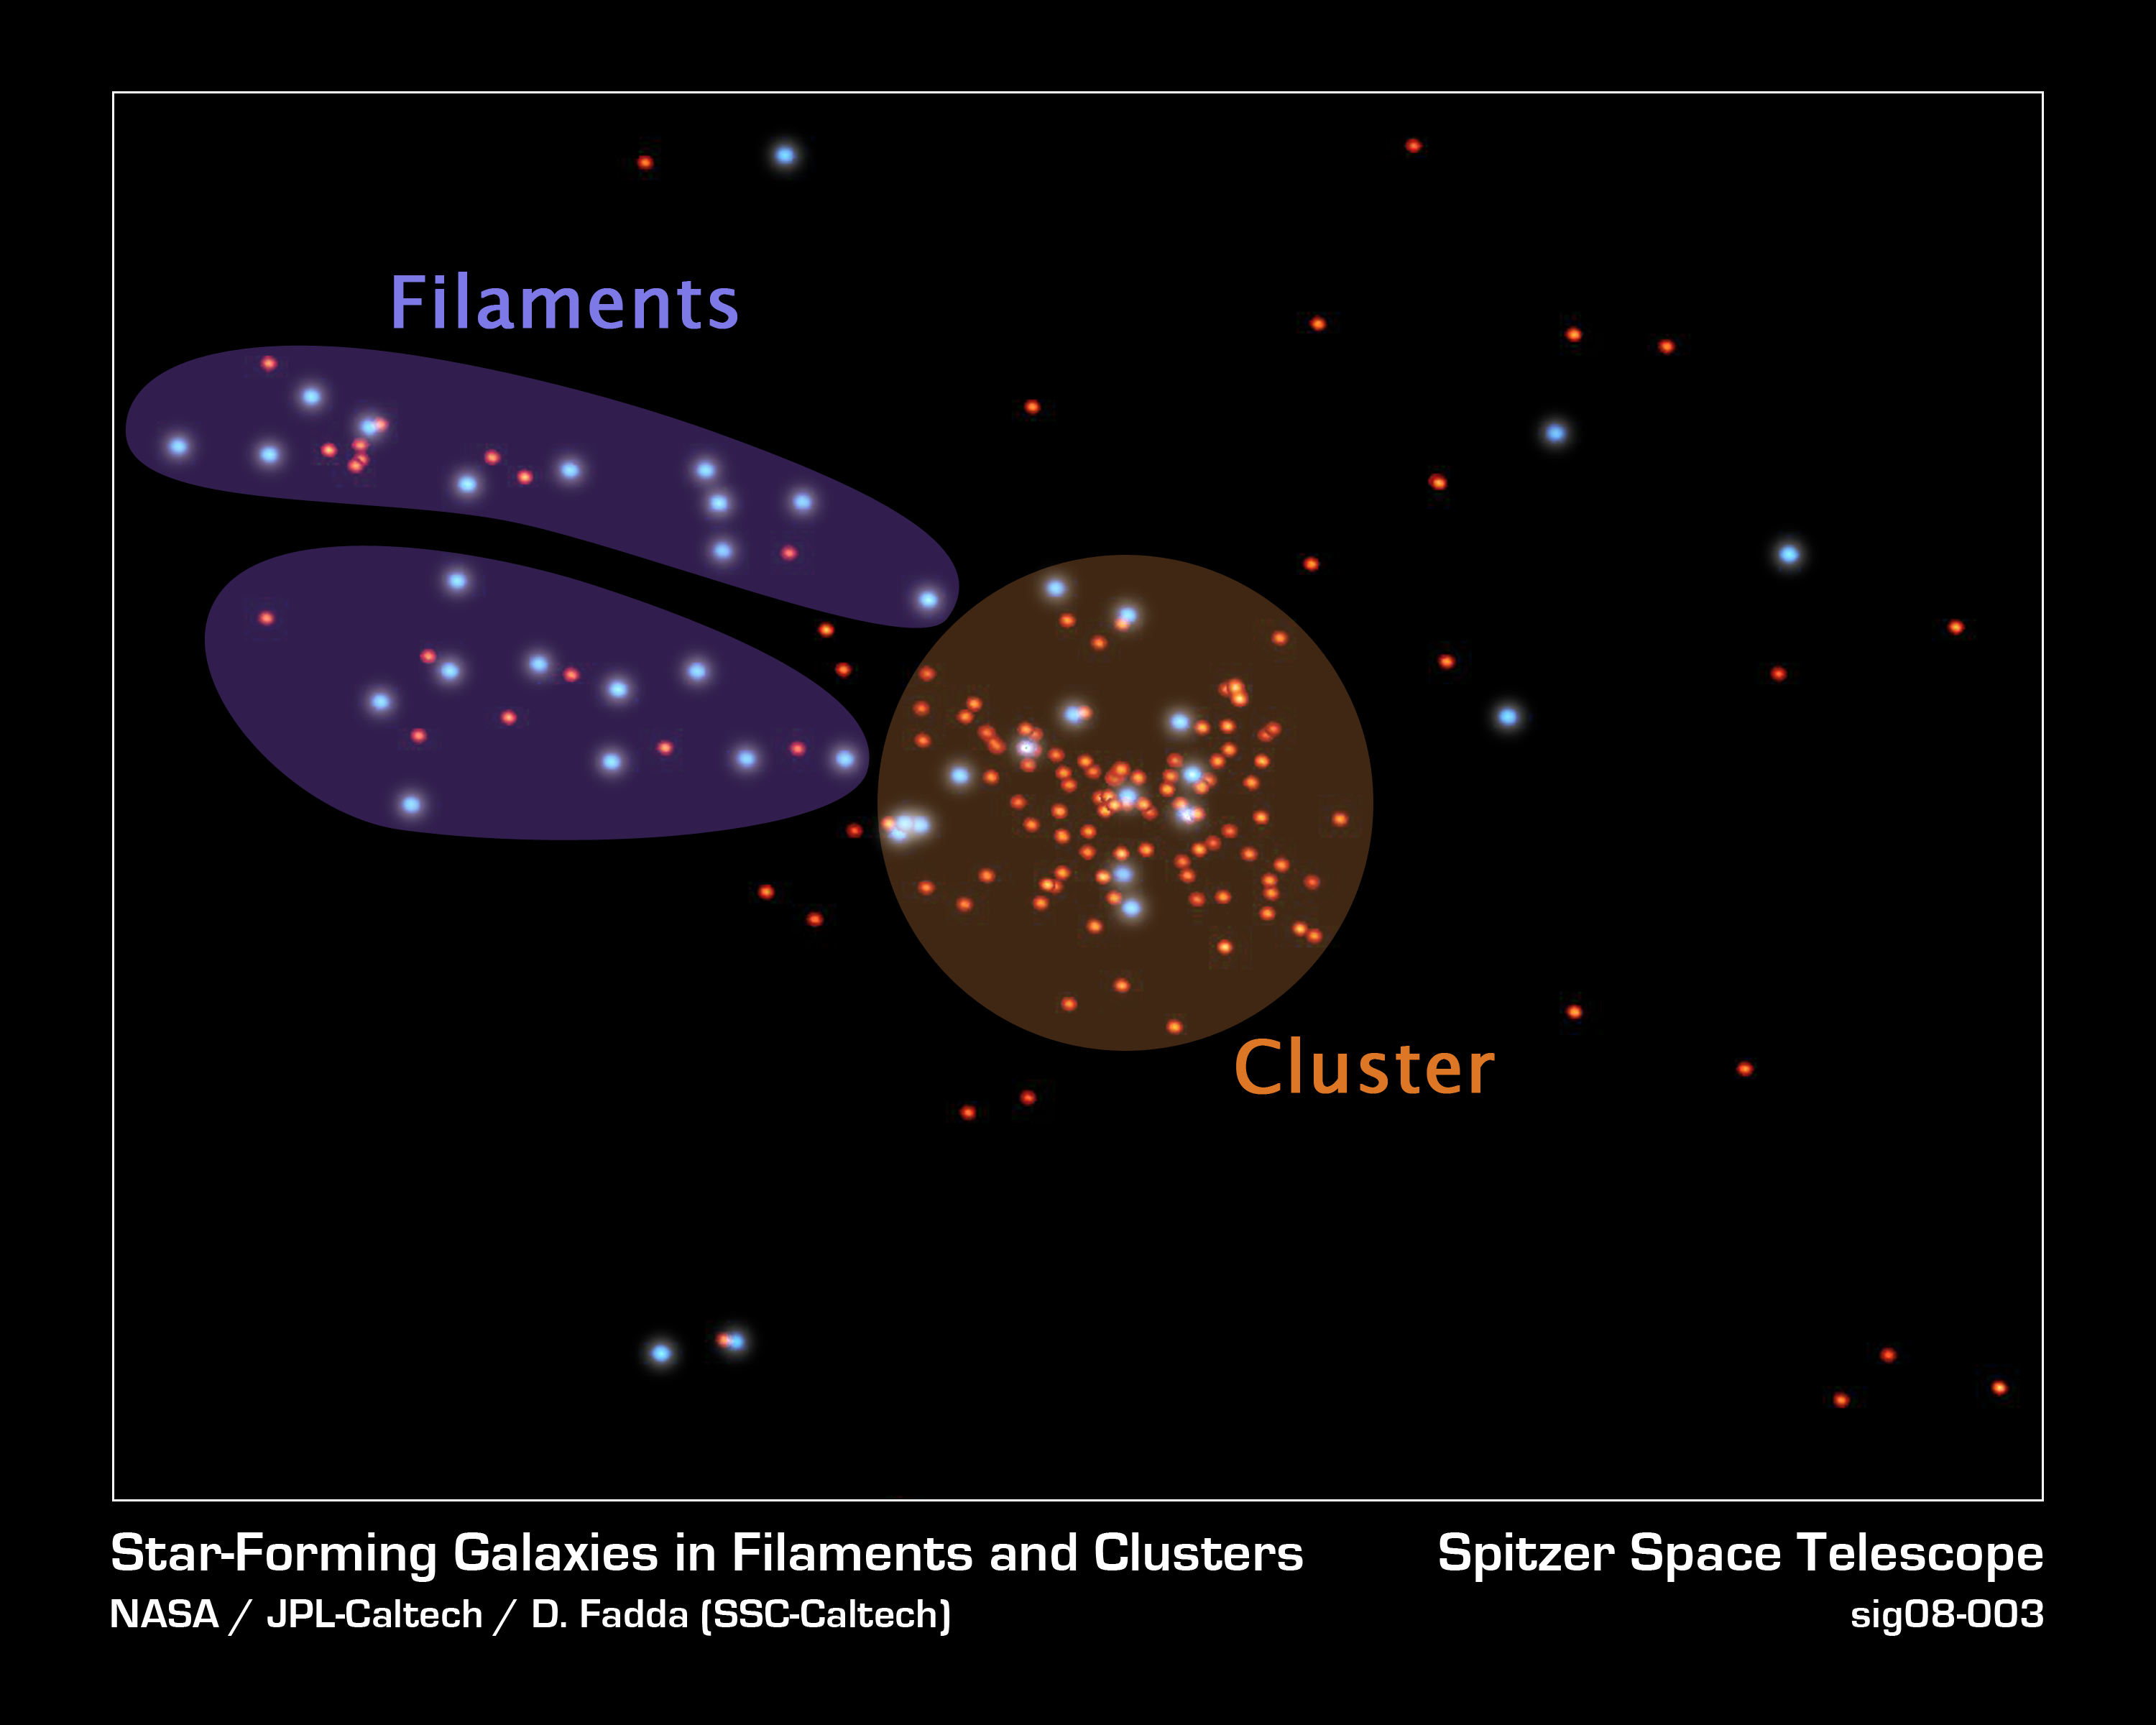

Celestial Cities and the Roads That Connect Them

This is a representation of galaxies in and surrounding a galaxy cluster called Abell 1763. The placement of each dot is based on the actual coordinates of galaxies in the region. Blue dots are active star-forming galaxies; red dots show galaxies that are not actively forming stars.

Galaxies across the universe reside in cosmic communities big and small. Large, densely populated galactic communities are called galaxy clusters (highlighted in the orange circle). Like cities on Earth, galaxy clusters are scattered throughout the universe and are connected by a web of dusty highways called filaments (highlighted in purple). Smaller galactic communities are sprinkled along the filaments, creating celestial suburbs.

Over time, astronomers suspect that all galactic suburbanites make their way to a galaxy cluster by way of filaments. Observations from NASA's Spitzer Space Telescope show that filamentary galaxies form stars at twice the rate of their densely clustered counterparts.

Credit: NASA/JPL-Caltech/D.Fadda (SSC-Caltech)